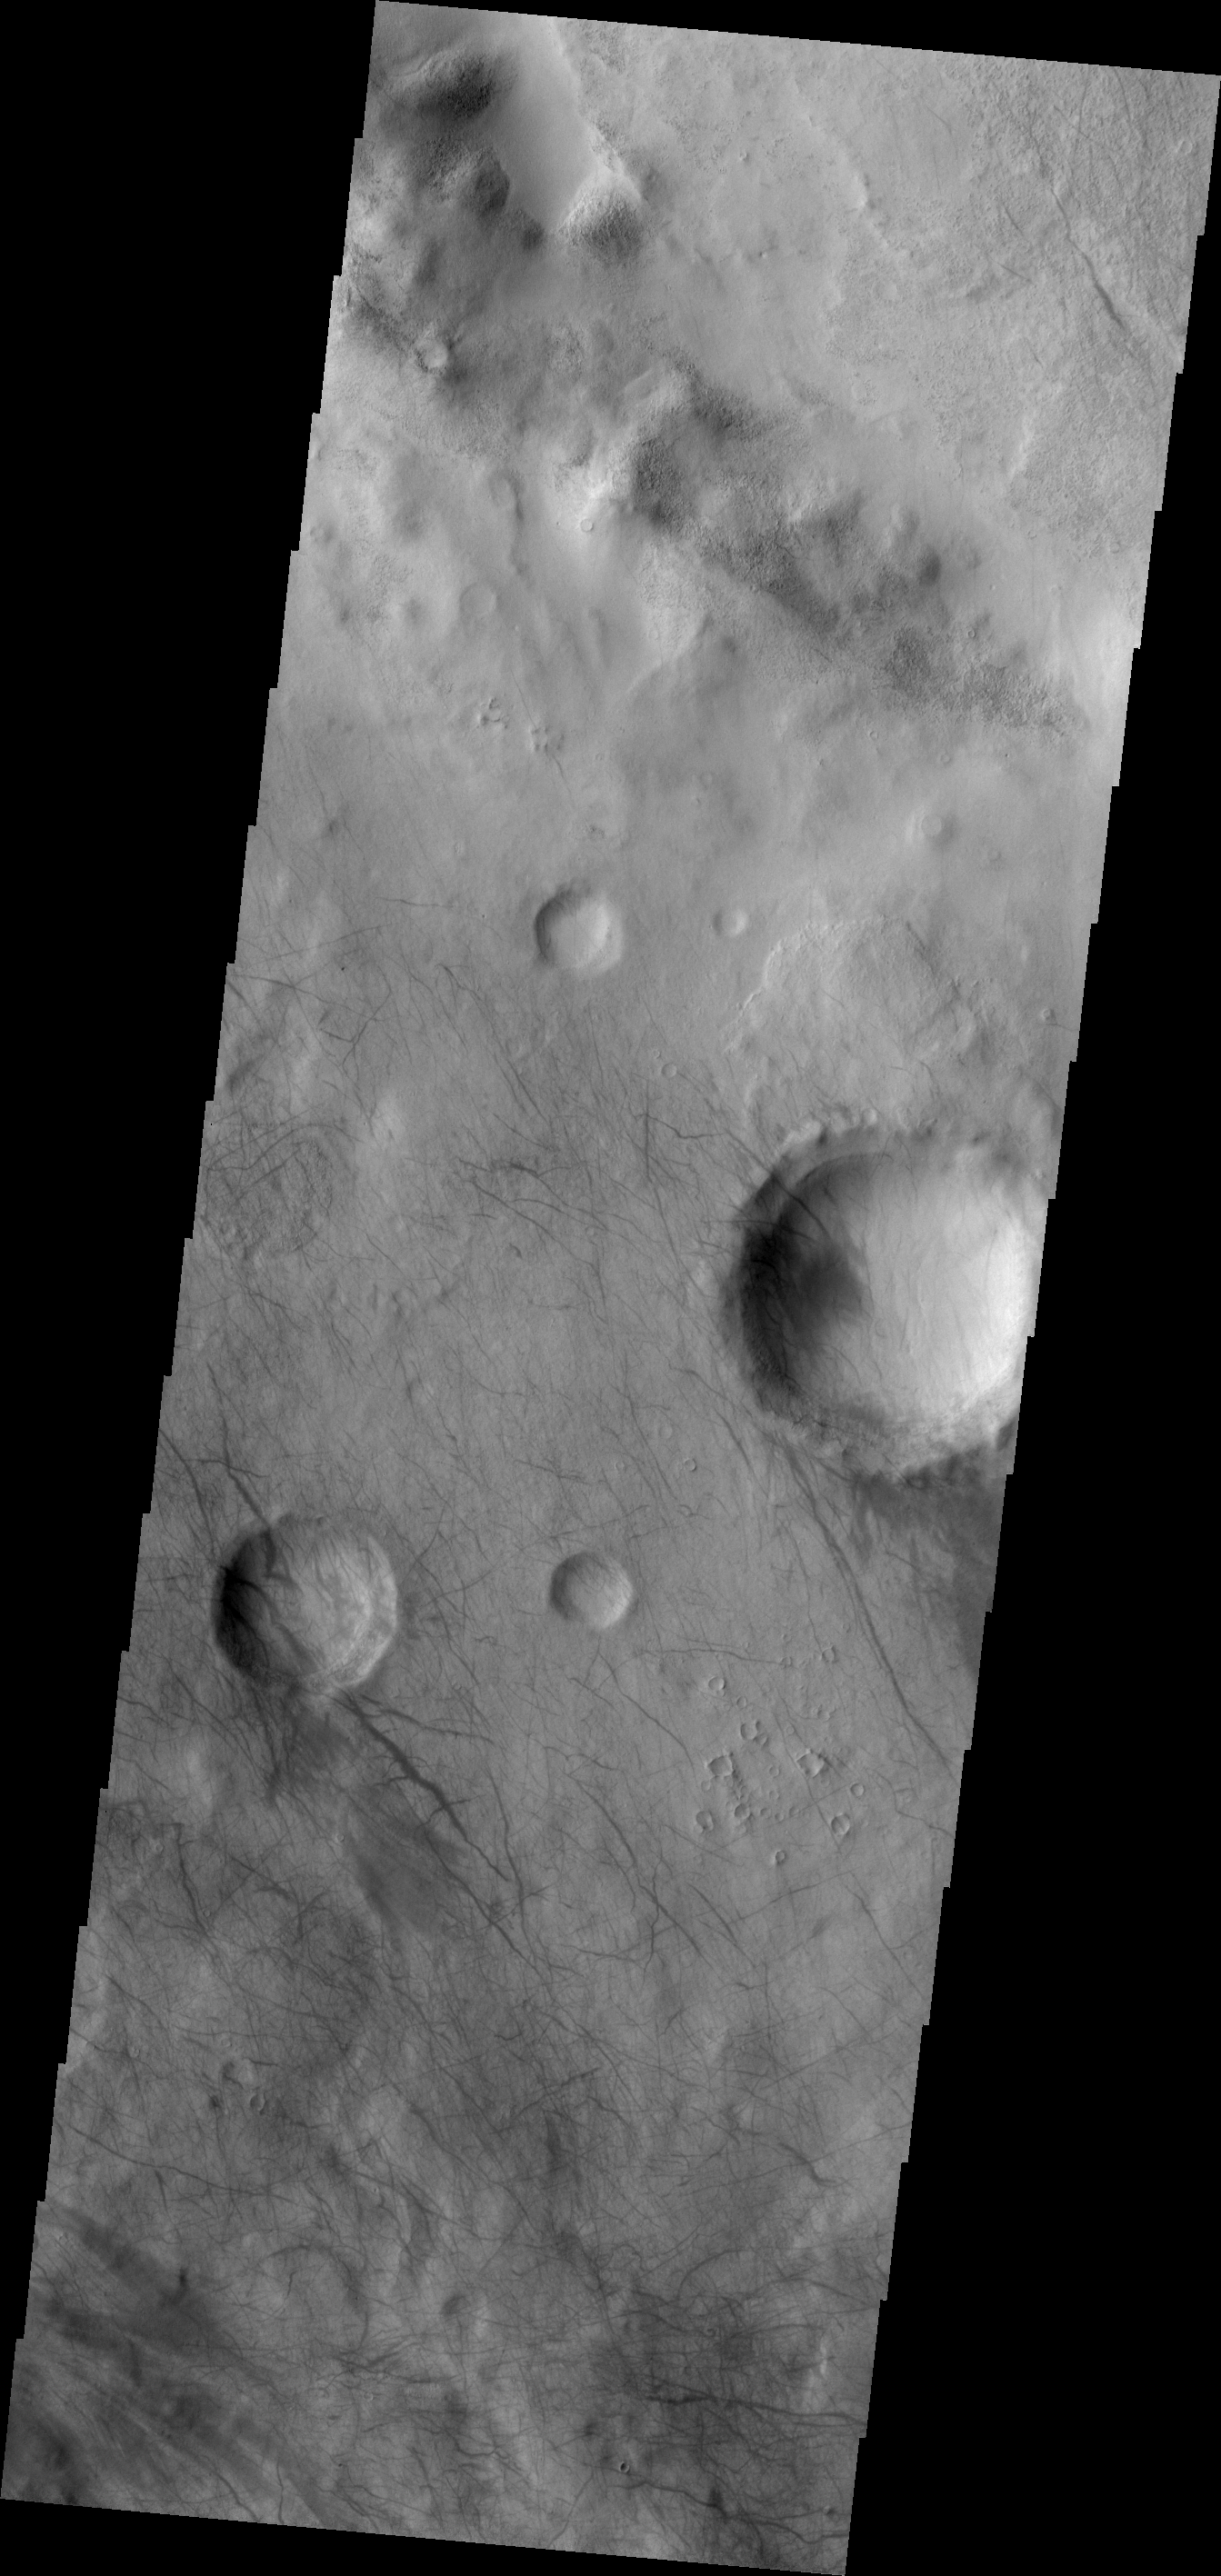

Dust Devil Tracks

This VIS image shows dust devil tracks in Aonia Terra.

Image information: VIS instrument. Latitude -55.7N, Longitude 268.9E. 17 meter/pixel resolution.

Please see the THEMIS Data Citation Note for details on crediting THEMIS images.

Note: this THEMIS visual image has not been radiometrically nor geometrically calibrated for this preliminary release. An empirical correction has been performed to remove instrumental effects. A linear shift has been applied in the cross-track and down-track direction to approximate spacecraft and planetary motion. Fully calibrated and geometrically projected images will be released through the Planetary Data System in accordance with Project policies at a later time.

NASA’s Jet Propulsion Laboratory manages the 2001 Mars Odyssey mission for NASA’s Office of Space Science, Washington, D.C. The Thermal Emission Imaging System (THEMIS) was developed by Arizona State University, Tempe, in collaboration with Raytheon Santa Barbara Remote Sensing. The THEMIS investigation is led by Dr. Philip Christensen at Arizona State University. Lockheed Martin Astronautics, Denver, is the prime contractor for the Odyssey project, and developed and built the orbiter. Mission operations are conducted jointly from Lockheed Martin and from JPL, a division of the California Institute of Technology in Pasadena.

Credit: NASA/JPL/ASU